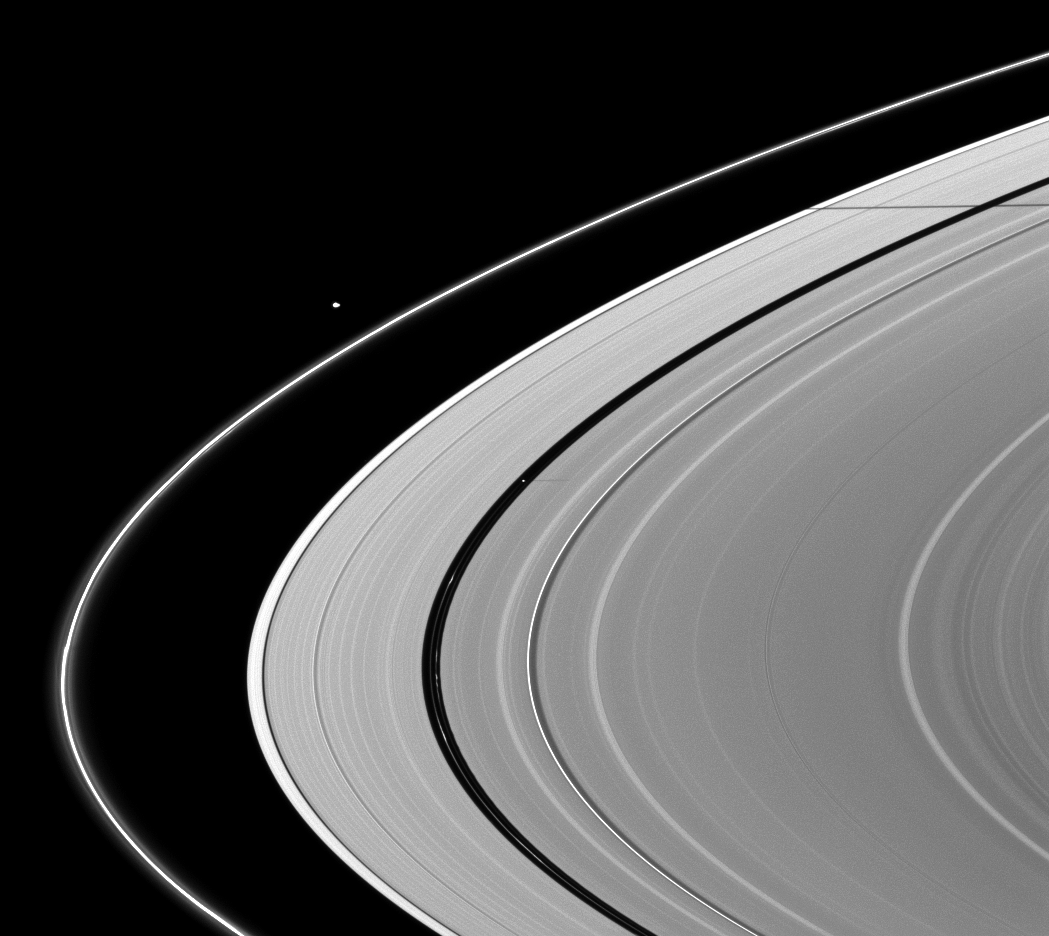

Two Pairs

A pair of moons and a pair of moon shadows can be seen in this Cassini spacecraft image taken about a month and a half after Saturn’s August 2009 equinox.

Pan (28 kilometers, or 17 miles across) orbits in the Encke Gap of the A ring, and it can be seen casting a shadow near the center of the image. The moon Janus, which is not visible, is casting its shadow on the A ring in the top right of the image. Pandora (81 kilometers, or 50 miles across) can be seen orbiting beyond the thin F ring in the top left of the image, but its shadow doesn’t accompany it here.

The novel illumination geometry that accompanies equinox lowers the sun’s angle to the ringplane, significantly darkens the rings, and causes out-of-plane structures to look anomalously bright and cast shadows across the rings. These scenes are possible only during the few months before and after Saturn’s equinox, which occurs only once in about 15 Earth years. Before and after equinox, Cassini’s cameras have spotted not only the predictable shadows of some of Saturn’s moons (see PIA11657), but also the shadows of newly revealed vertical structures in the rings themselves (see PIA11665).

This view looks toward the northern, sunlit side of the rings from about 9 degrees above the ringplane.

The image was taken in visible light with the Cassini spacecraft narrow-angle camera on Sept. 30, 2009. The view was acquired at a distance of approximately 2.9 million kilometers (1.8 million miles) from Pan. Image scale is 18 kilometers (11 miles) per pixel.

The Cassini-Huygens mission is a cooperative project of NASA, the European Space Agency and the Italian Space Agency. The Jet Propulsion Laboratory, a division of the California Institute of Technology in Pasadena, manages the mission for NASA’s Science Mission Directorate, Washington, D.C. The Cassini orbiter and its two onboard cameras were designed, developed and assembled at JPL. The imaging operations center is based at the Space Science Institute in Boulder, Colo.

Credit: NASA/JPL/Space Science Institute